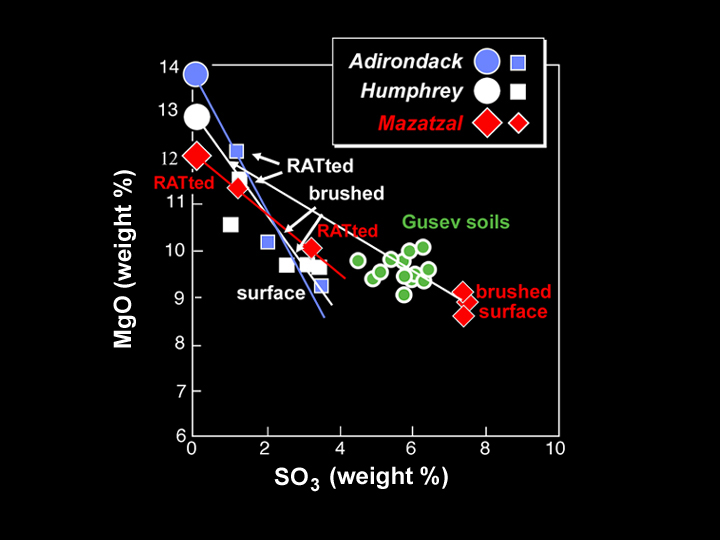

What’s on the Inside Counts

This graph shows the chemical composition of the rock at Gusev Crater dubbed “Mazatzal” after it was brushed and ground by the Mars Exploration Rover Spirit’s rock abrasion tool. The data, taken by the rover’s alpha particle X-ray spectrometer, show that Mazatzal’s interior possesses approximately the same quantities of magnesium oxide and sulfur tri-oxide as other basalt rocks in the Gusev Crater area (“Adirondack and “Humphrey”). It’s exterior coating or rind, on the other hand, appears to be of a different chemical composition than the previously studied rocks. Concentrations of magnesium oxide were observed to increase first with brushing, then grinding. Also represented on the graph is soil found near Mazatzal, which appears to have a different make-up from the rock itself. Scientists are still puzzling out the implications of these data.

The larger symbols on the graph represent inferred rock compositions, while the smaller symbols are actual data points. Observations were made at the target dubbed “New York” on Mazatzal.

Credit: NASA/JPL/Cornell/Max Planck Institute